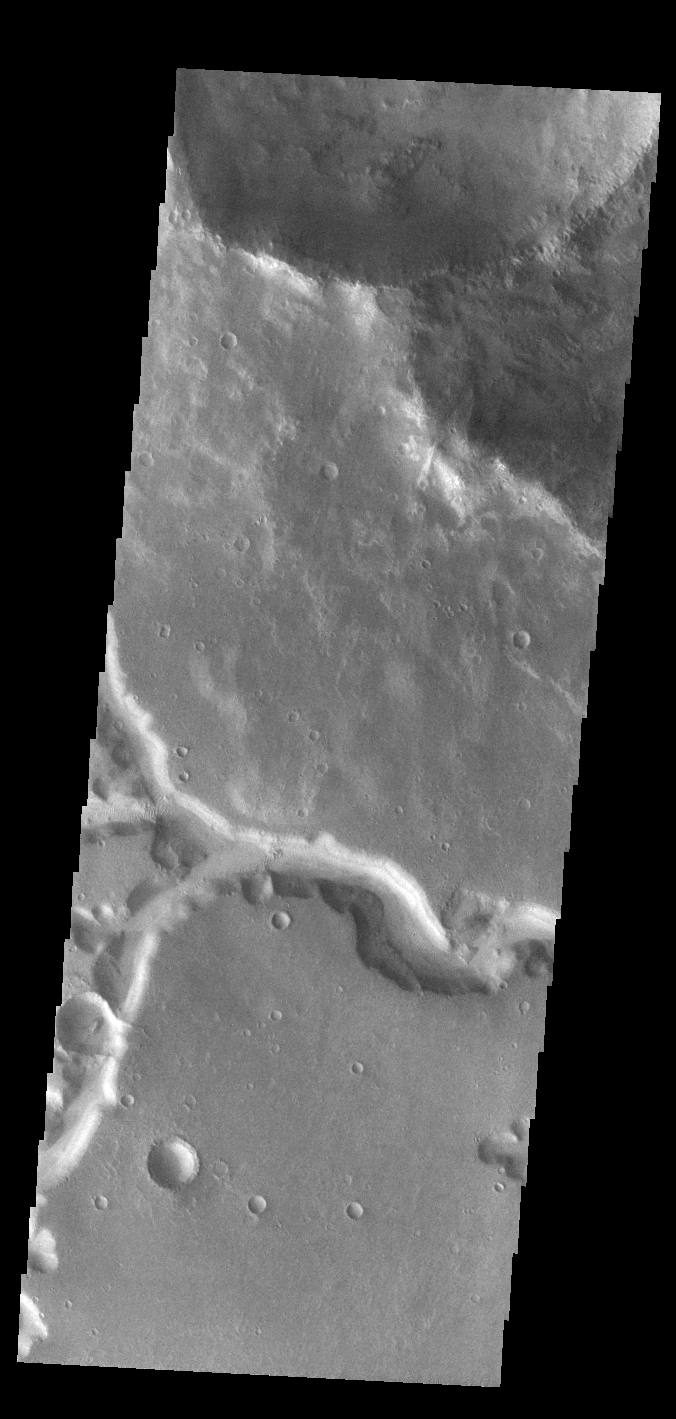

Nirgal Vallis

Today’s VIS image shows a small section of Nirgal Valles. Located in Noachis Terra, Nirgal Valles is 610km long (379 miles).

Credit: NASA/JPL-Caltech/ASU